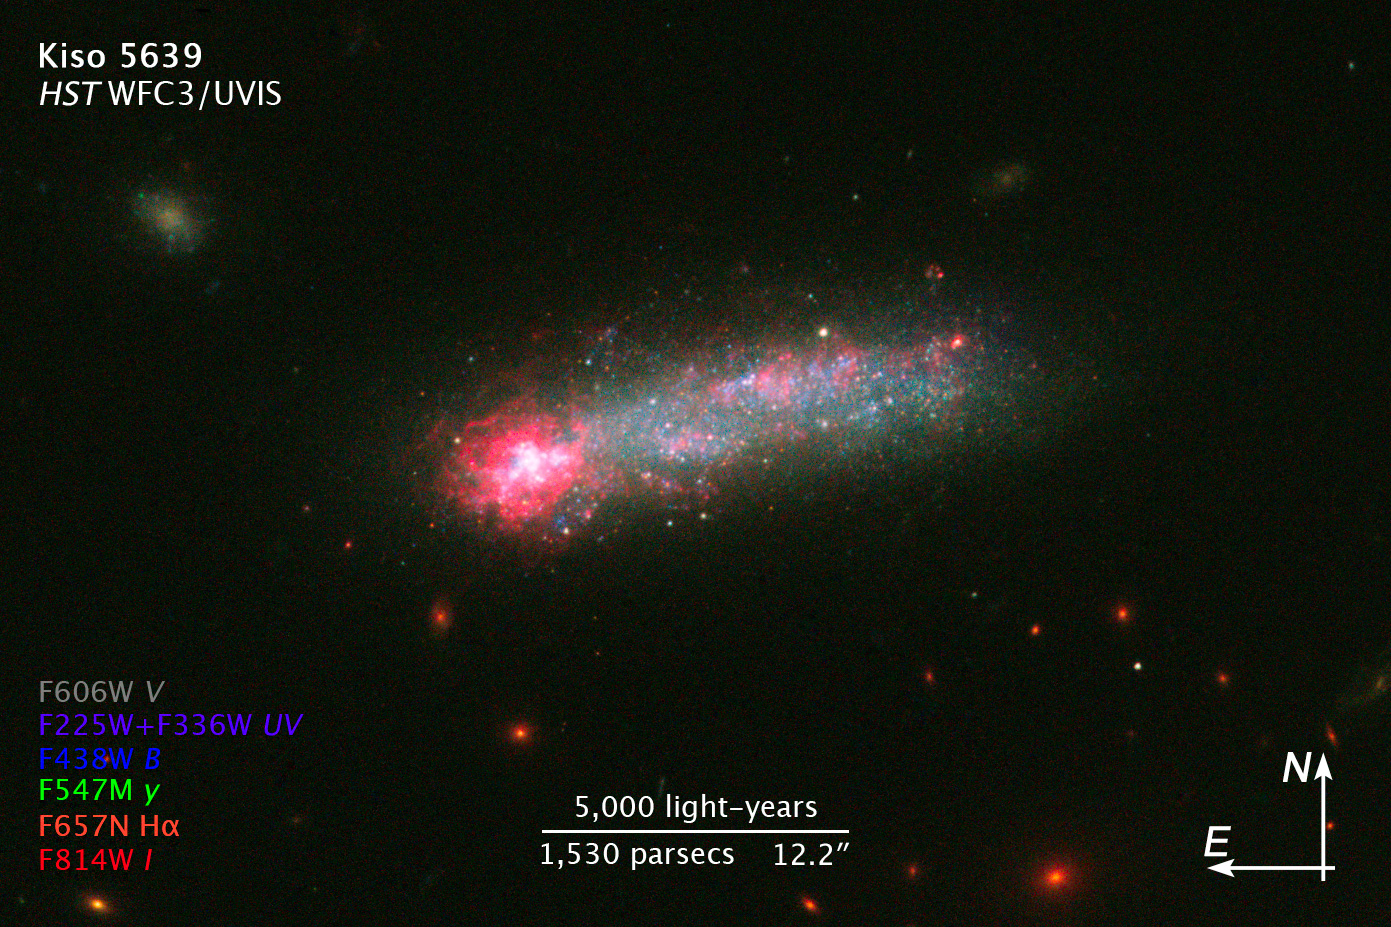

Scale and Compass Image for Kiso 5639

Object Name: Kiso 5639, KUG 1138+327
Object Description: Galaxy
Instrument: HST/WFC3/UVIS
Filters: F225W (U), F336W (U), F438W (B), F547M (Strömgren y), F606W (V), F675N (H-alpha), and F814W (I)

This image is a composite of separate exposures acquired by the WFC3/UVIS instrument. Several filters were used to sample various wavelengths. The color results from assigning different hues (colors) to each monochromatic (grayscale) image associated with an individual filter. In this case, the assigned colors are: Purple: F225W (U) Purple: F336W (U) Blue: F438W (B) Green: F547M (Strömgren y) Luminosity: F606W (V) Orange: F675N (H-alpha) Red: F814W (I)

Credit: NASA, ESA, and Z. Levay (STScI)